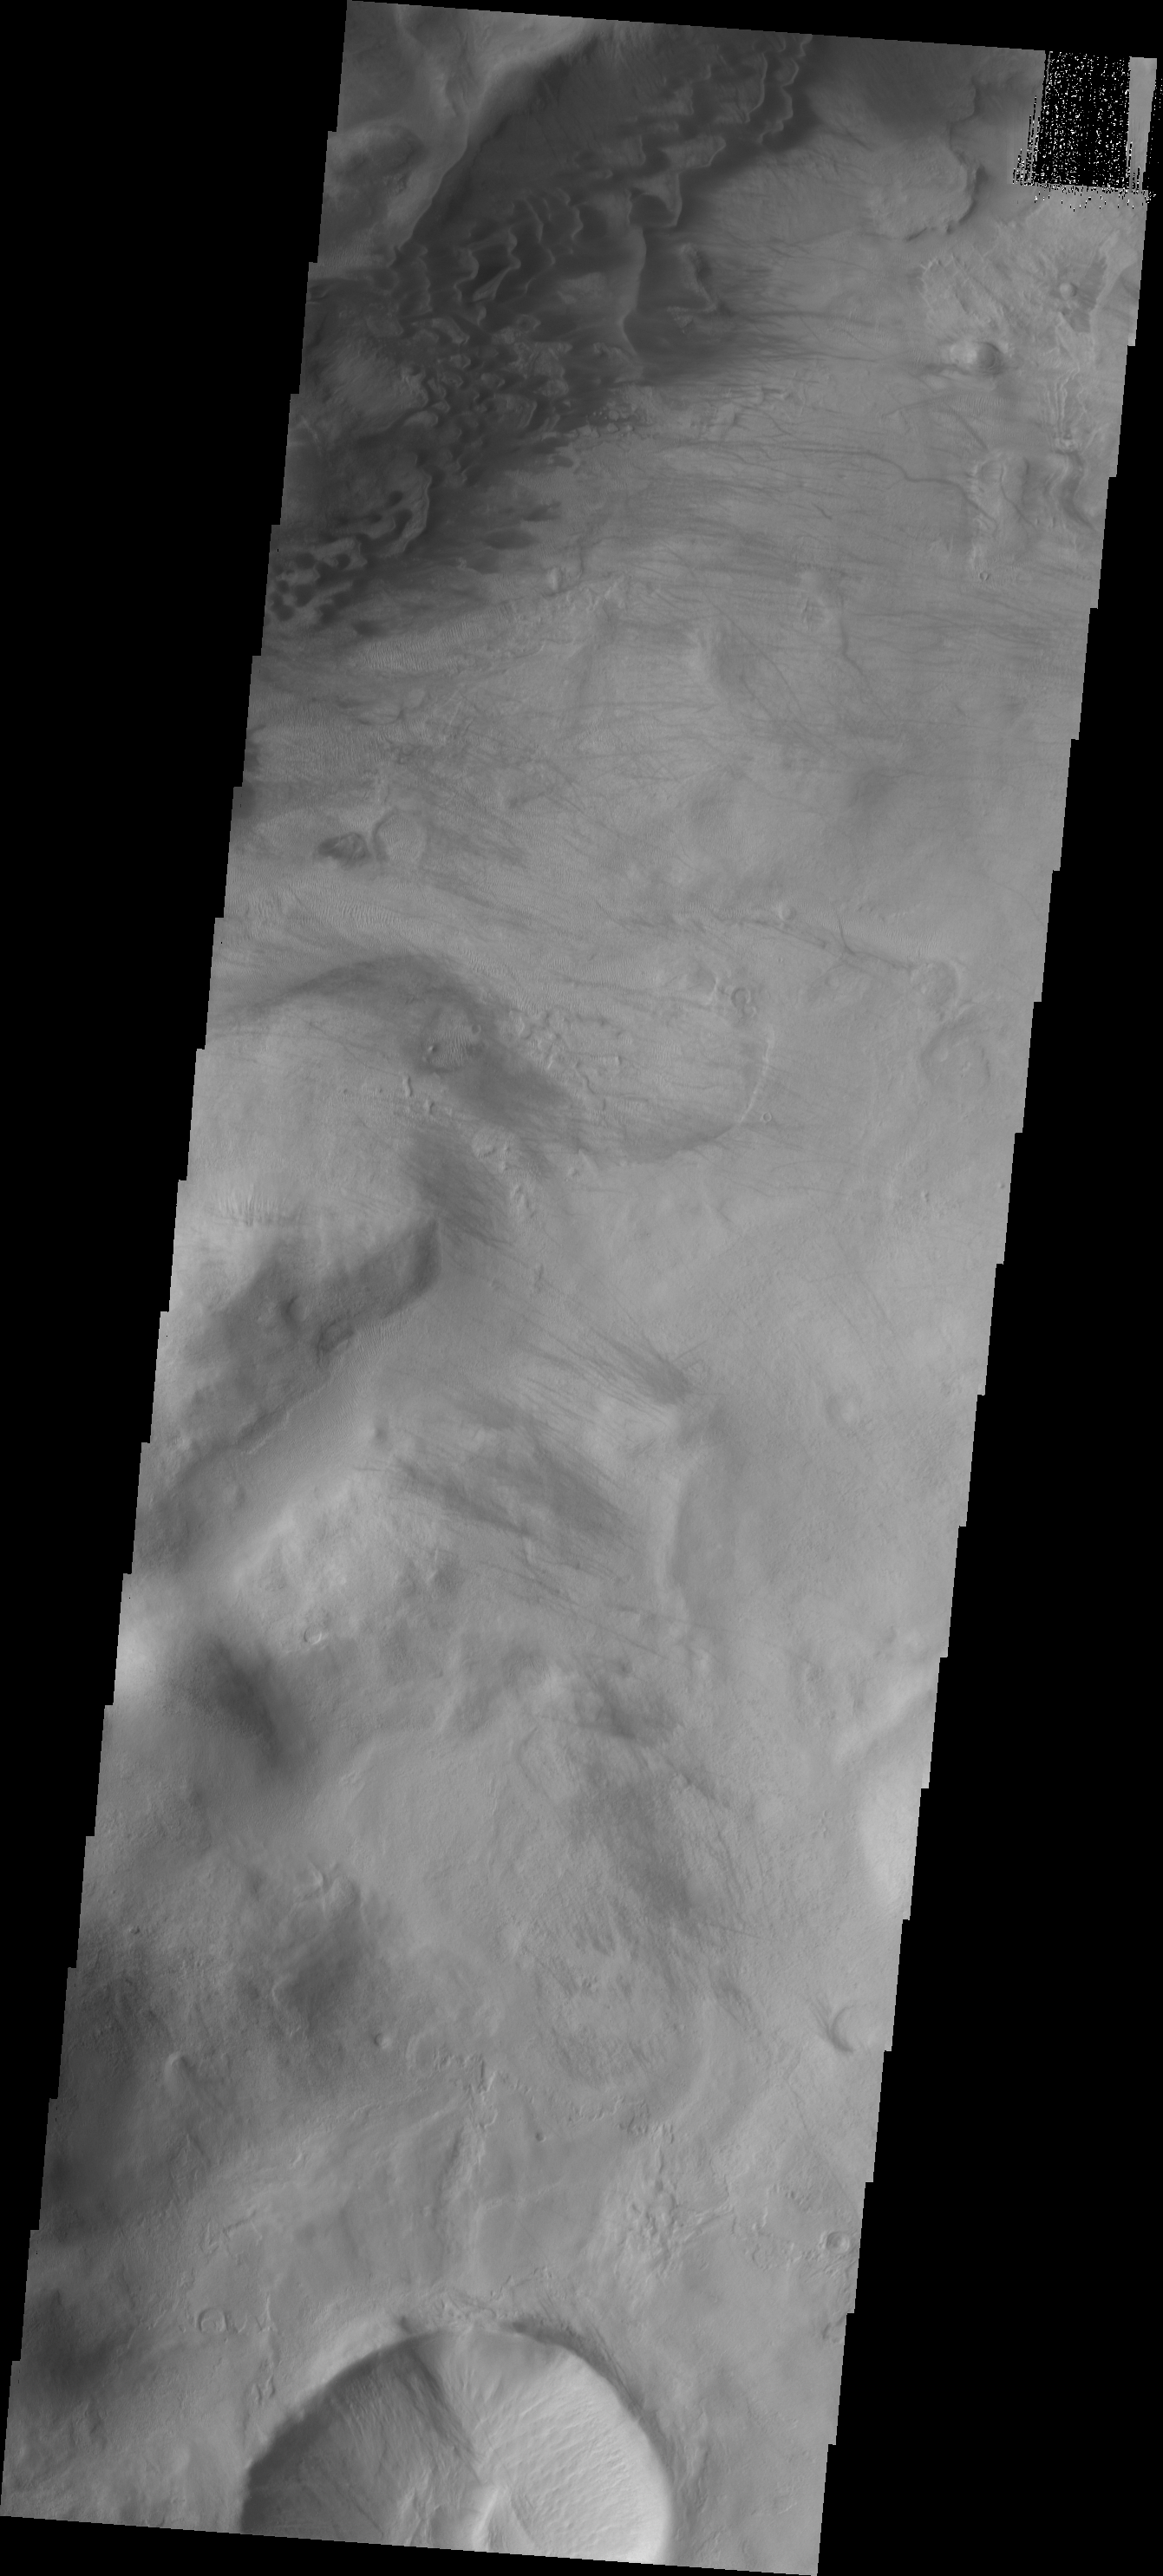

Argyre Dunes

These sand dunes are located in the mountains at the margin of the Argyre Basin.

Image information: VIS instrument. Latitude -47.9N, Longitude 304.8E. 17 meter/pixel resolution.

Please see the THEMIS Data Citation Note for details on crediting THEMIS images.

Note: this THEMIS visual image has not been radiometrically nor geometrically calibrated for this preliminary release. An empirical correction has been performed to remove instrumental effects. A linear shift has been applied in the cross-track and down-track direction to approximate spacecraft and planetary motion. Fully calibrated and geometrically projected images will be released through the Planetary Data System in accordance with Project policies at a later time.

NASA’s Jet Propulsion Laboratory manages the 2001 Mars Odyssey mission for NASA’s Office of Space Science, Washington, D.C. The Thermal Emission Imaging System (THEMIS) was developed by Arizona State University, Tempe, in collaboration with Raytheon Santa Barbara Remote Sensing. The THEMIS investigation is led by Dr. Philip Christensen at Arizona State University. Lockheed Martin Astronautics, Denver, is the prime contractor for the Odyssey project, and developed and built the orbiter. Mission operations are conducted jointly from Lockheed Martin and from JPL, a division of the California Institute of Technology in Pasadena.

Credit: NASA/JPL/ASU